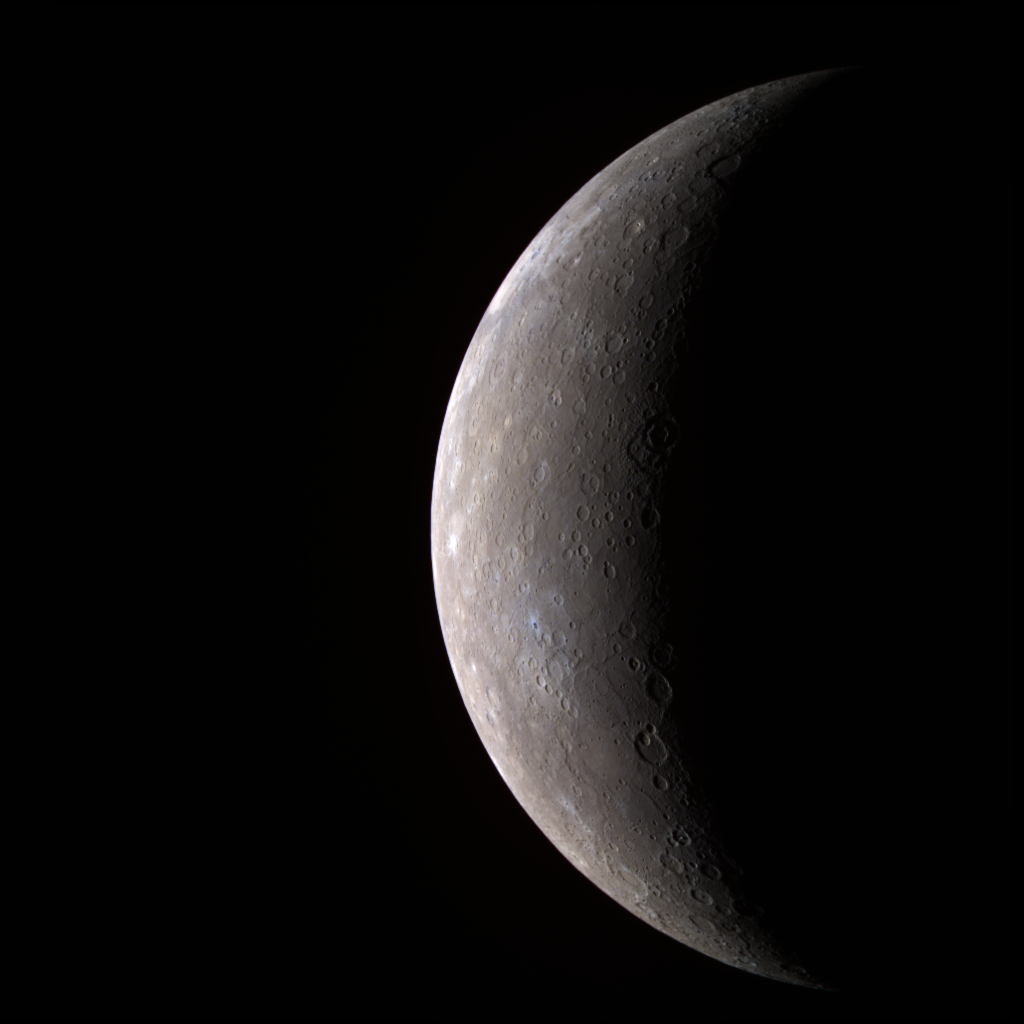

Mercury – in Color!

One week ago, the MESSENGER spacecraft transmitted to Earth the first high-resolution image of Mercury by a spacecraft in over 30 years, since the three Mercury flybys of Mariner 10 in 1974 and 1975. MESSENGER’s Wide Angle Camera (WAC), part of the Mercury Dual Imaging System (MDIS), is equipped with 11 narrow-band color filters, in contrast to the two visible-light filters and one ultraviolet filter that were on Mariner 10’s vidicon camera. By combining images taken through different filters in the visible and infrared, the MESSENGER data allow Mercury to be seen in a variety of high-resolution color views not previously possible. MESSENGER’s eyes can see far beyond the color range of the human eye, and the colors seen in the accompanying image are somewhat different from what a human would see.

The color image was generated by combining three separate images taken through WAC filters sensitive to light in different wavelengths; filters that transmit light with wavelengths of 1000, 700, and 430 nanometers (infrared, far red, and violet, respectively) were placed in the red, green, and blue channels, respectively, to create this image. The human eye is sensitive across only the wavelength range 400 to 700 nanometers. Creating a false-color image in this way accentuates color differences on Mercury’s surface that cannot be seen in the single-filter, black-and-white image released last week (see PIA10179).

This visible-infrared image shows an incoming view of Mercury, about 80 minutes before MESSENGER’s closest pass of the planet on January 14, 2008, from a distance of about 27,000 kilometers (17,000 miles).

Image sequences acquired through the 11 different MDIS filters are being used to distinguish subtle color variations indicative of different rock types. By analyzing color differences across all 11 filters, the MESSENGER team is investigating the variety of mineral and rock types present on Mercury’s surface. Such information will be key to addressing fundamental questions about how Mercury formed and evolved.

Mercury has a diameter of about 4880 kilometers (3030 miles), and the smallest feature visible in this color image is about 10 kilometers (6 miles) in size.

Mission Elapsed Times (MET) of images: 108820022, 108820037, 108820057

These images are from MESSENGER, a NASA Discovery mission to conduct the first orbital study of the innermost planet, Mercury. For information regarding the use of images, see the MESSENGER image use policy.

Credit: NASA/Johns Hopkins University Applied Physics Laboratory/Carnegie Institution of Washington